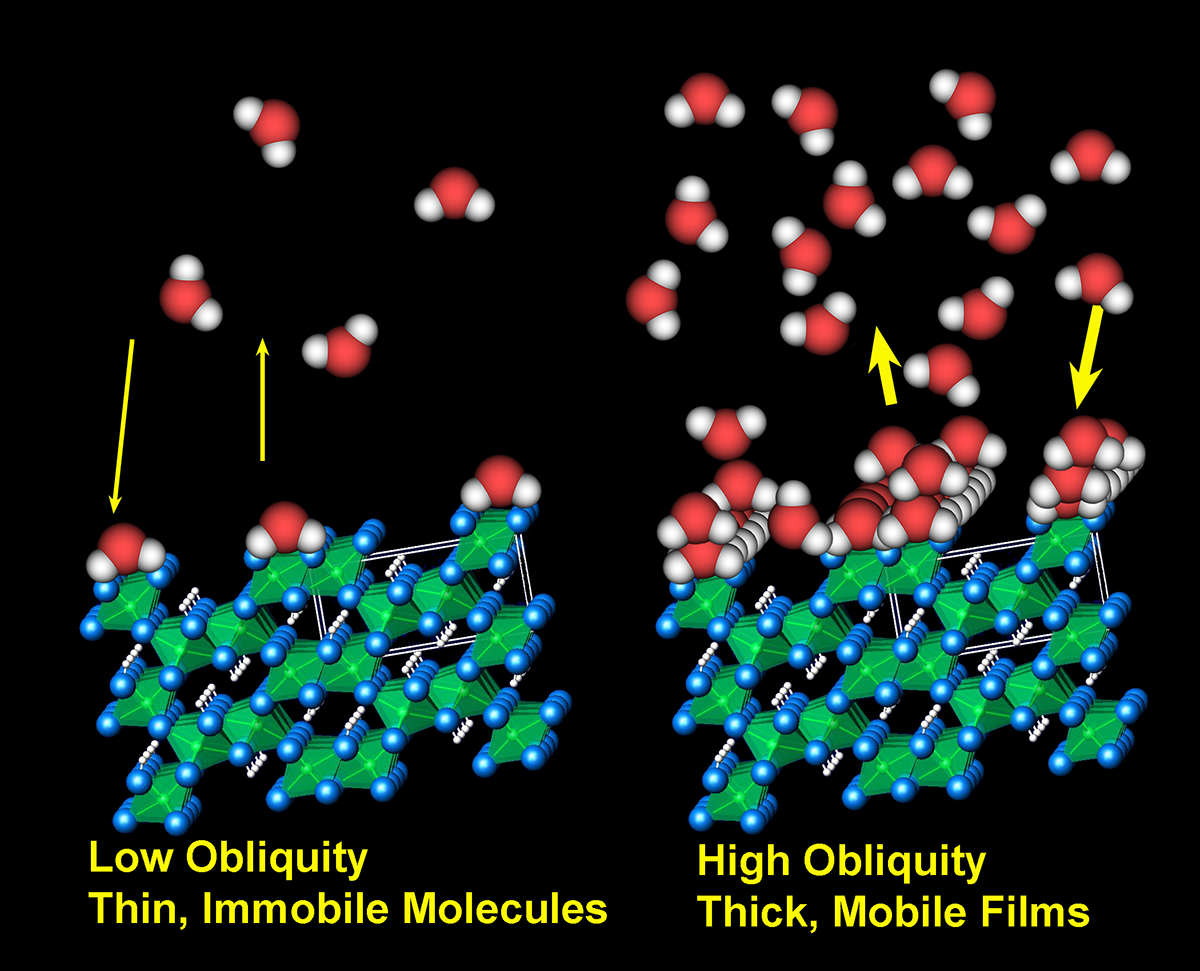

Adsorbed Water Illustration

The Thermal and Electrical Conductivity Probe on NASA’s Phoenix Mars Lander detected small and variable amounts of water in the Martian soil.

In this schematic illustration, water molecules are represented in red and white; soil minerals are represented in green and blue. The water, neither liquid, vapor, nor solid, adheres in very thin films of molecules to the surfaces of soil minerals. The left half illustrates an interpretation of less water being adsorbed onto the soil-particle surface during a period when the tilt, or obliquity, of Mars’ rotation axis is small, as it is in the present. The right half illustrates a thicker film of water during a time when the obliquity is greater, as it is during cycles on time scales of hundreds of thousands of years. As the humidity of the atmosphere increases, more water accumulates on mineral surfaces. Thicker films behave increasingly like liquid water.

The Phoenix Mission is led by the University of Arizona, Tucson, on behalf of NASA. Project management of the mission is by NASA’s Jet Propulsion Laboratory, Pasadena, Calif. Spacecraft development is by Lockheed Martin Space Systems, Denver.

Photojournal Note: As planned, the Phoenix lander, which landed May 25, 2008 23:53 UTC, ended communications in November 2008, about six months after landing, when its solar panels ceased operating in the dark Martian winter.

Credit: NASA/JPL/University of Arizona